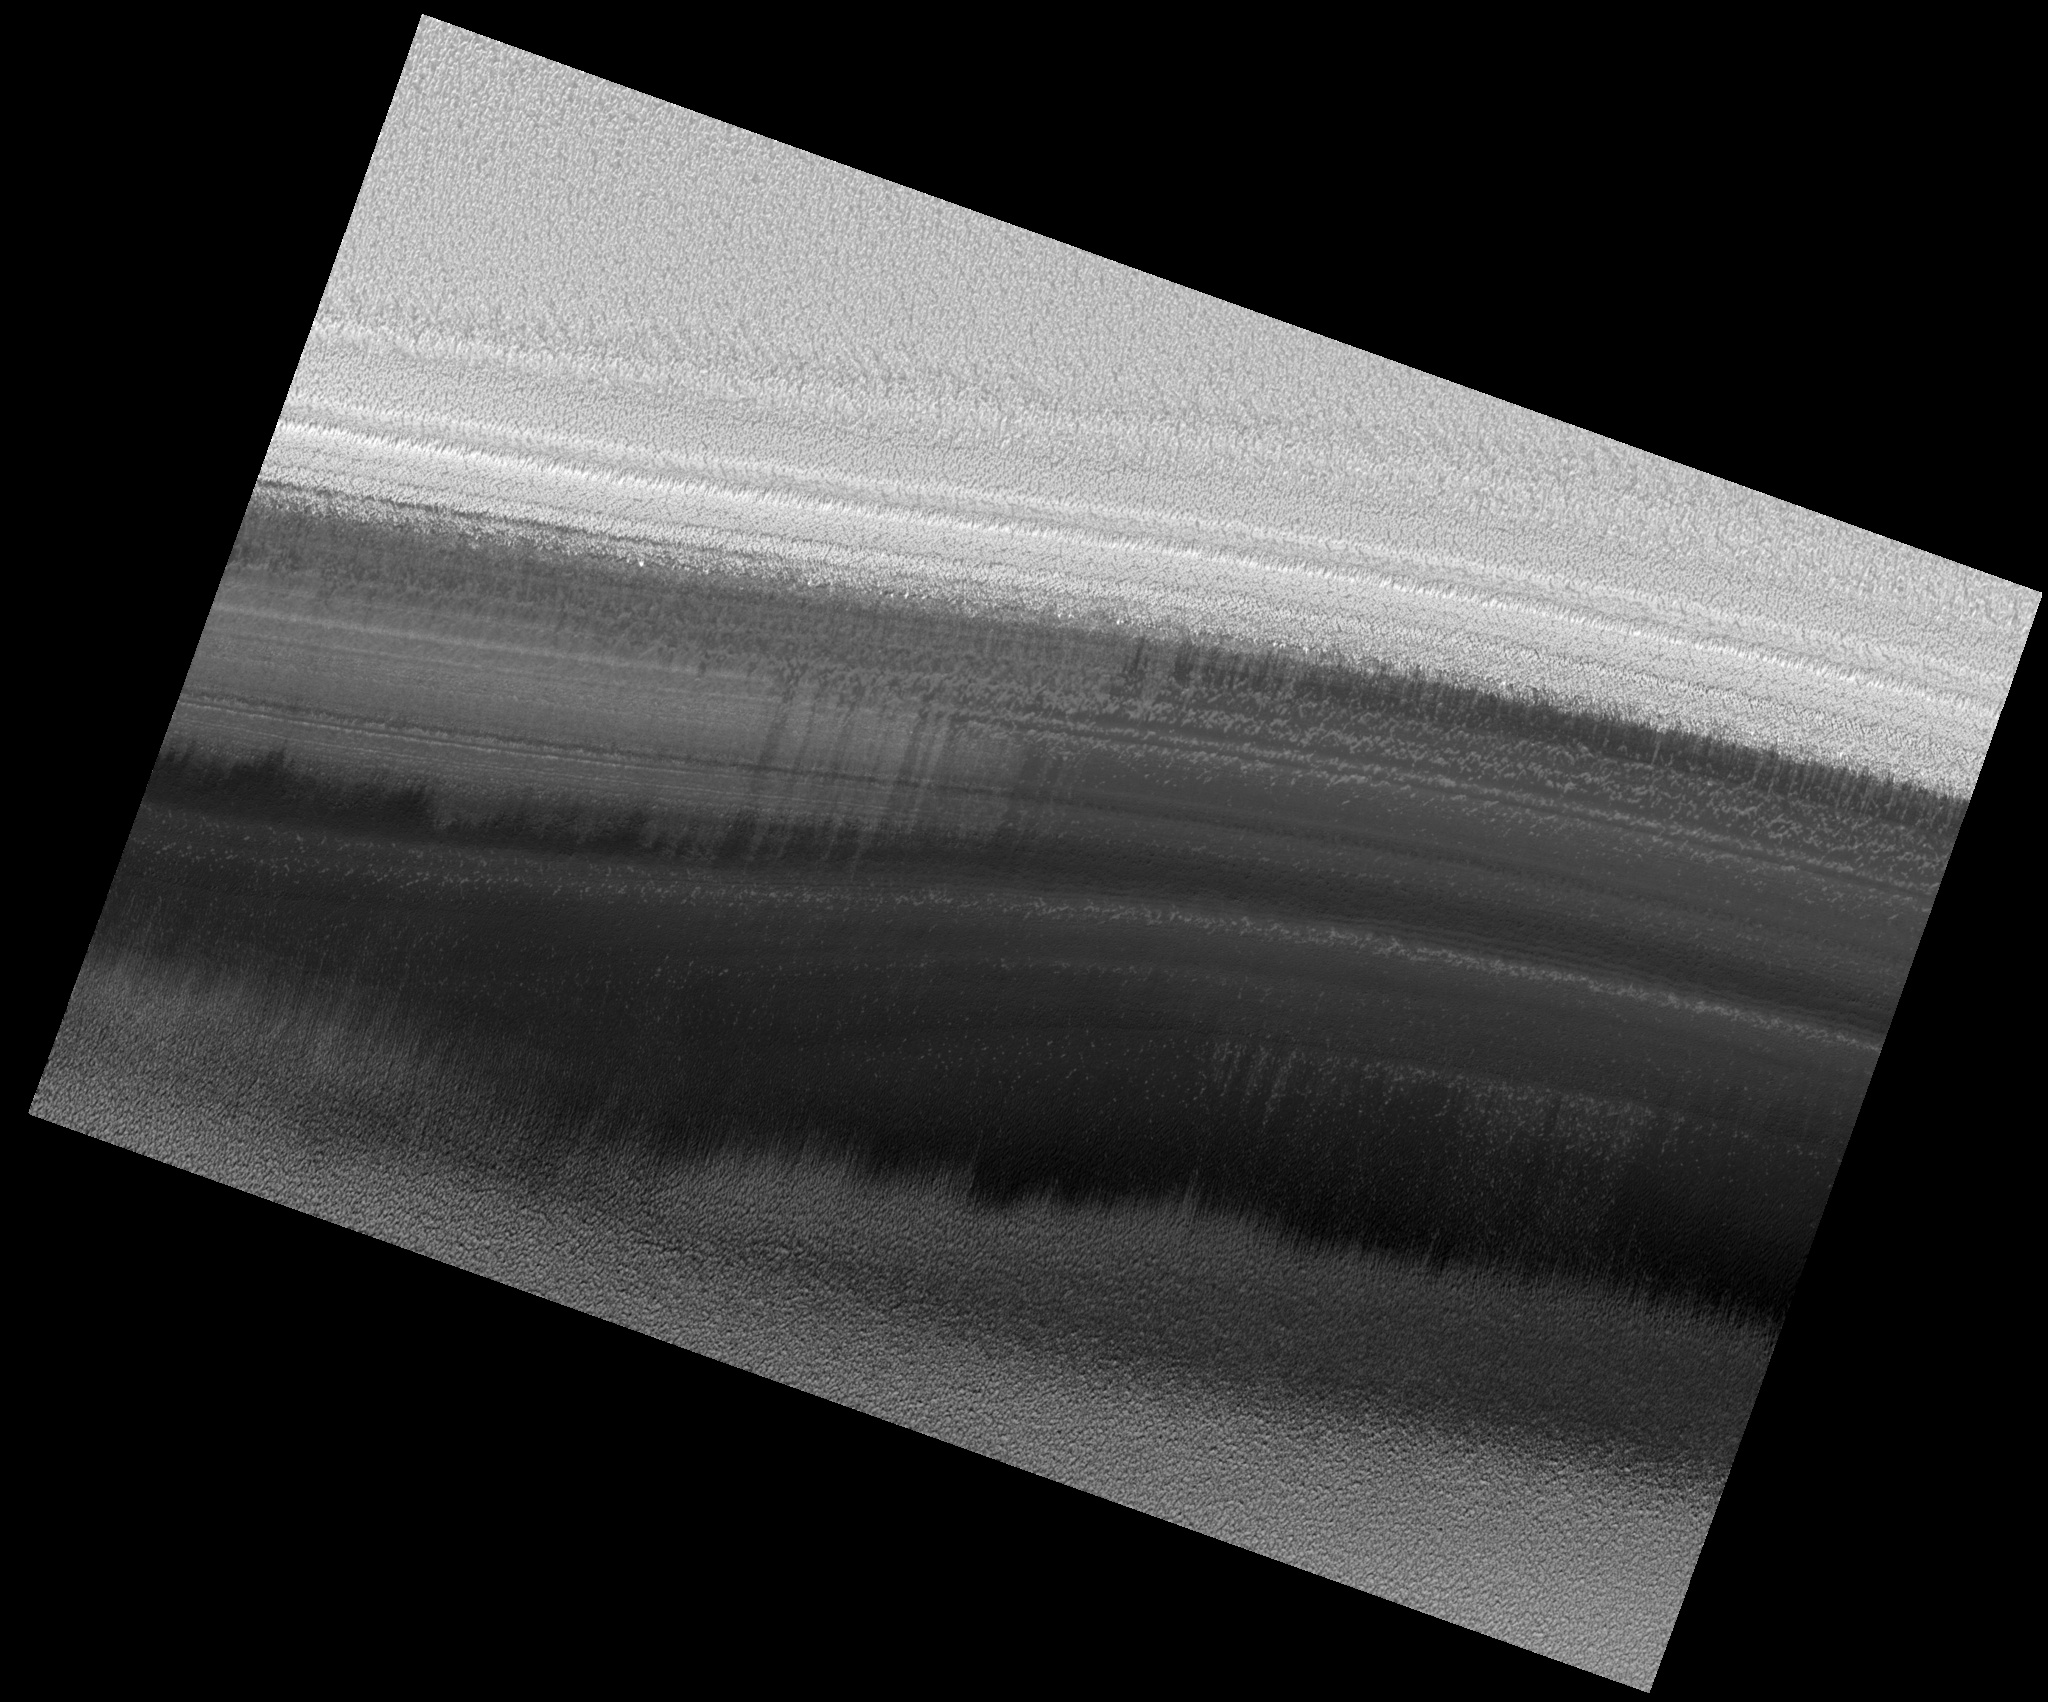

Exposure of Polar Layered Deposits

Image PSP_001420_2680 was taken by the High Resolution Imaging Science Experiment (HiRISE) camera onboard the Mars Reconnaissance Orbiter spacecraft on November 15, 2006. The complete image is centered at 88.2 degrees latitude, 114.8 degrees East longitude. The range to the target site was 321.5 km (200.9 miles). At this distance the image scale is 32.2 cm/pixel (with 1 x 1 binning) so objects ~96 cm across are resolved. The image shown here has been map-projected to 25 cm/pixel. The image was taken at a local Mars time of 10:50 AM and the scene is illuminated from the west with a solar incidence angle of 71 degrees, thus the sun was about 19 degrees above the horizon. At a solar longitude of 135.6 degrees, the season on Mars is Northern Summer.

NASA’s Jet Propulsion Laboratory, a division of the California Institute of Technology in Pasadena, manages the Mars Reconnaissance Orbiter for NASA’s Science Mission Directorate, Washington. Lockheed Martin Space Systems, Denver, is the prime contractor for the project and built the spacecraft. The High Resolution Imaging Science Experiment is operated by the University of Arizona, Tucson, and the instrument was built by Ball Aerospace and Technology Corp., Boulder, Colo.

Credit: NASA/JPL/Univ. of Arizona